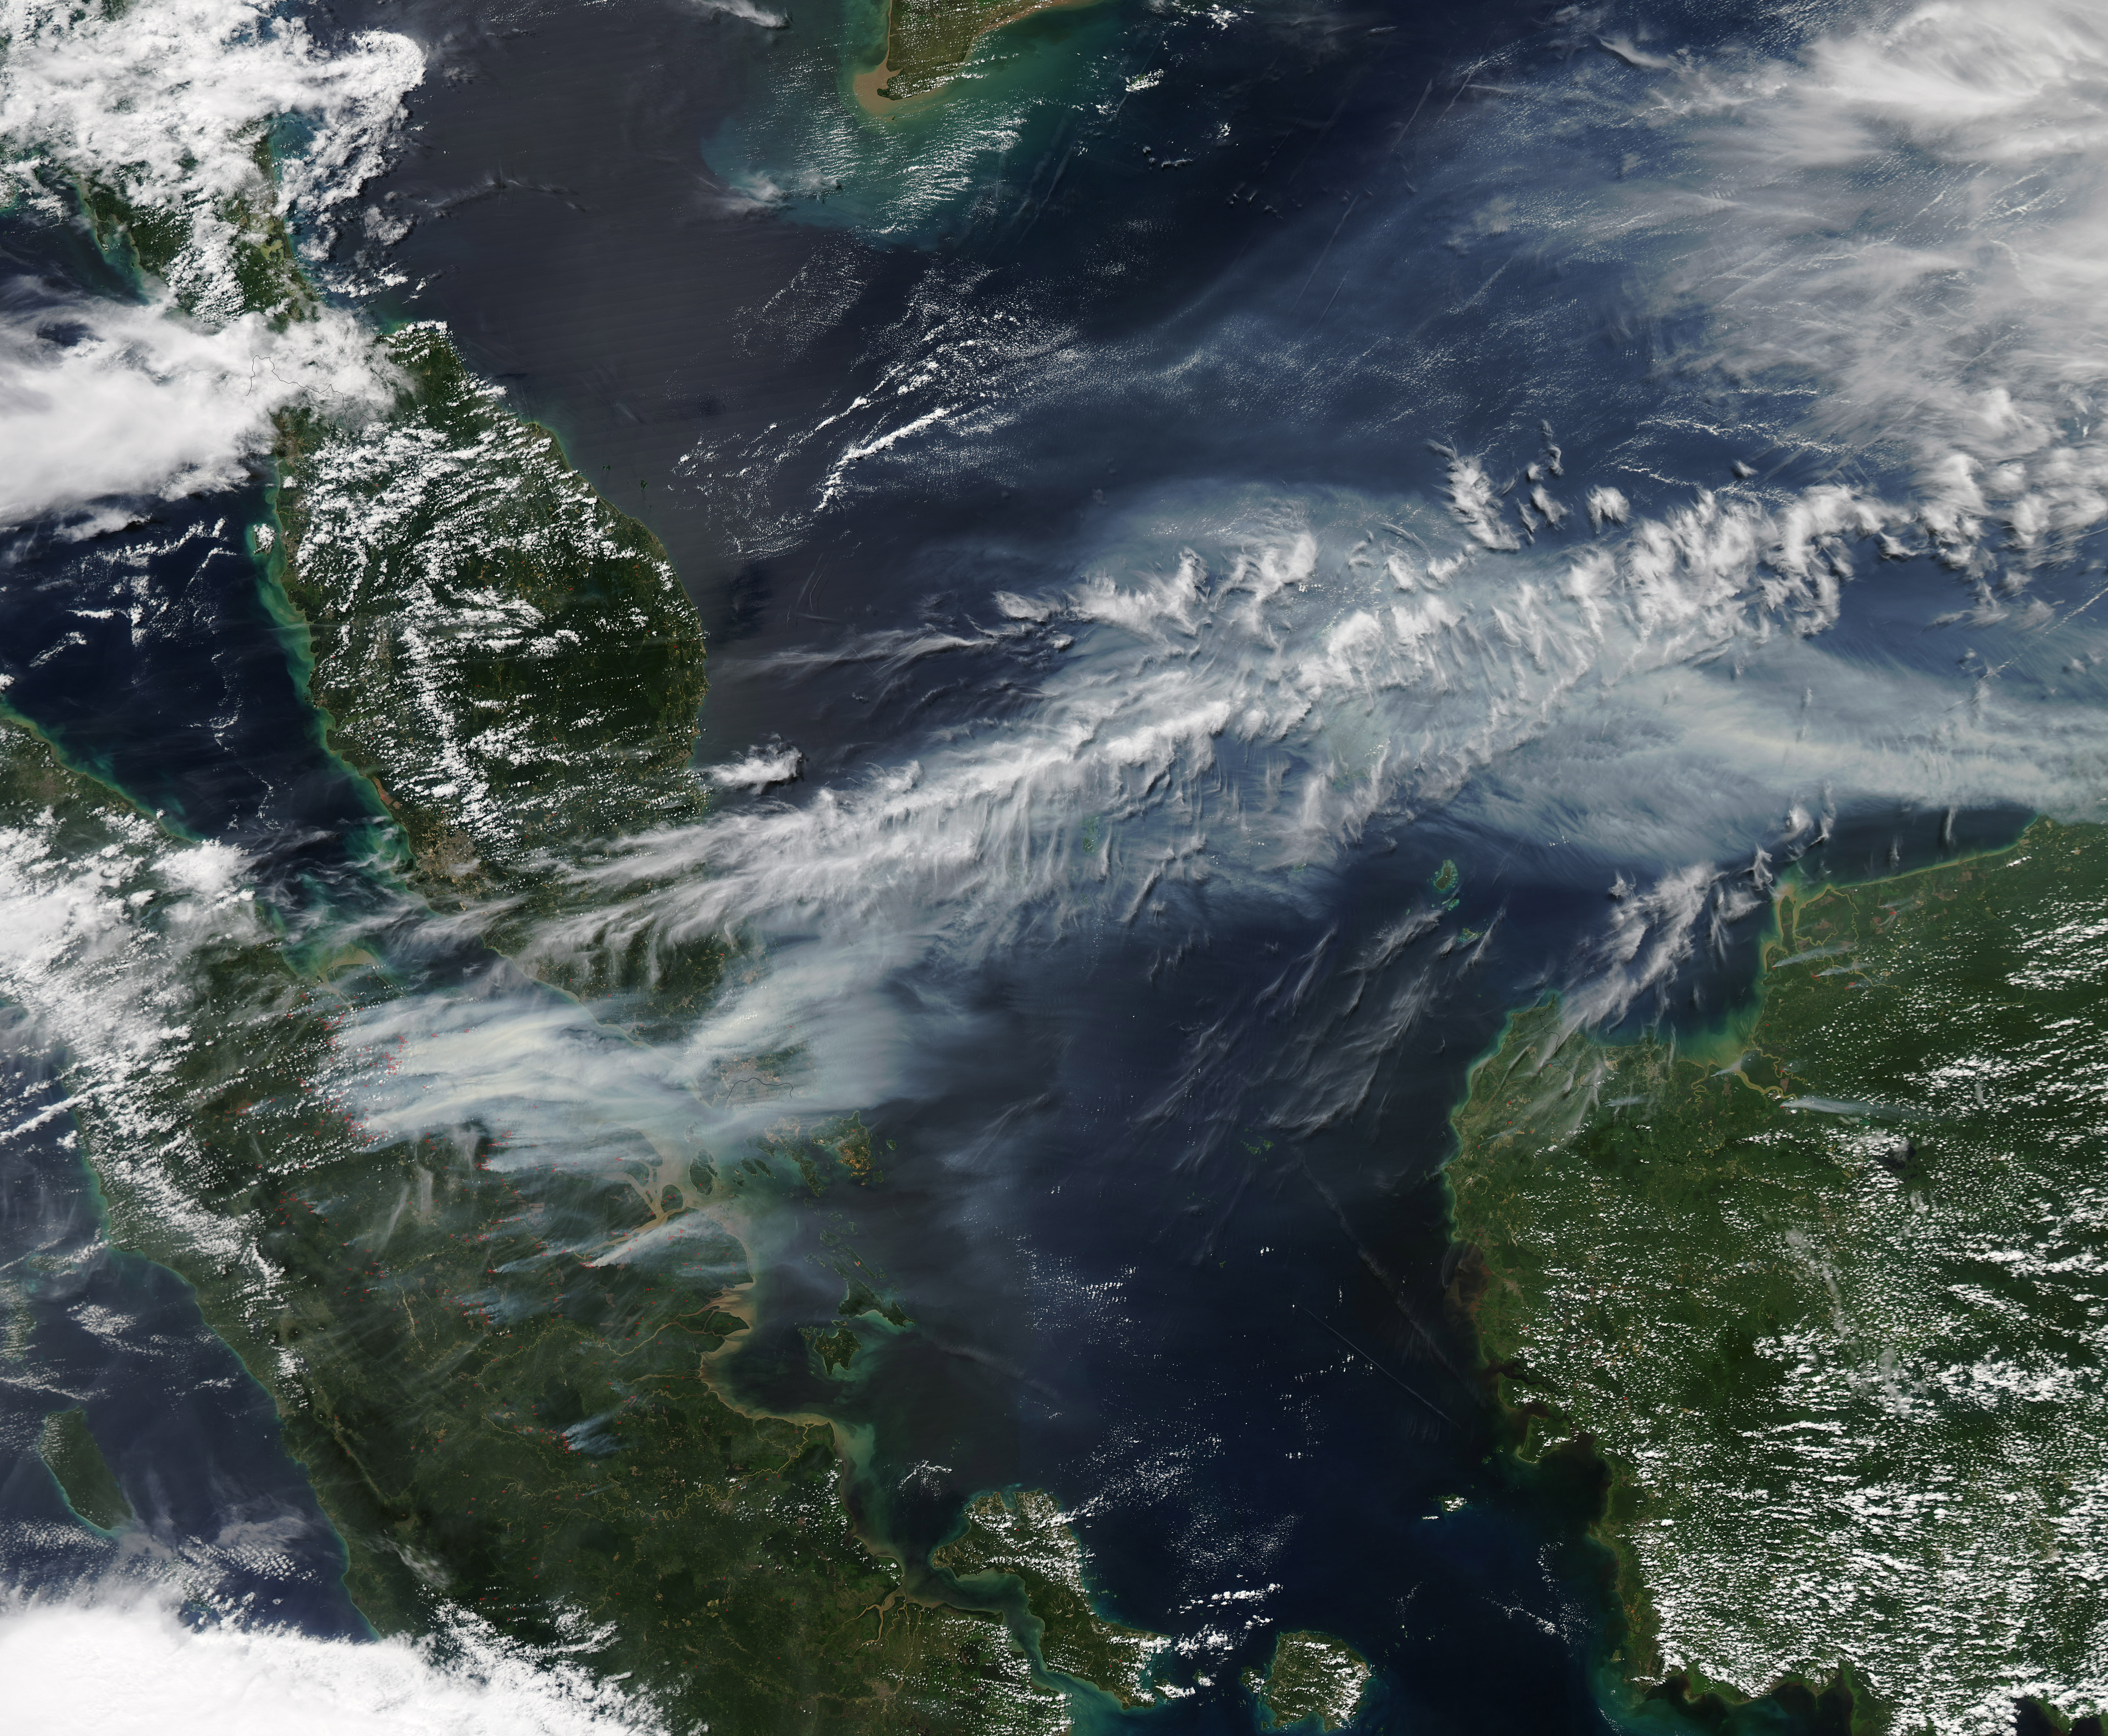

Smoke Engulfs Singapore [high res]

On June 19, 2013, NASA’s Aqua satellite captured a striking image of smoke billowing from illegal wildfires on the Indonesian island of Sumatra. The smoke blew east toward southern Malaysia and Singapore, and news media reported that thick clouds of haze had descended on Singapore, pushing pollution levels to record levels. Singapore’s primary measure of pollution, the Pollutant Standards Index (PSI)—a uniform measure of key pollutants similar to the Air Quality Index (AQI) used by the U.S. Environmental Protection Agency—spiked to 371 on the afternoon of June 20, 2013, the highest level ever recorded. The previous record occurred in 1997, when the index hit 226. Health experts consider any level above 300 to be “hazardous” to human health. Levels above 200 are considered “very unhealthy.” The image above was captured by the Moderate Resolution Imaging Spectroradiometer (MODIS), an instrument that observes the entire surface of Earth’s every 1 to 2 days. The image was captured during the afternoon at 6:30 UTC (2:30 p.m. local time). Though local laws prohibit it, farmers in Sumatra often burn forests during the dry season to prepare soil for new crops. The BBC reported that Singapore’s Prime Minister Lee Hsien Loong warned that the haze could “easily last for several weeks and quite possibly longer until the dry season ends in Sumatra.” NASA image by Jeff Schmaltz, LANCE/EOSDIS Rapid Response.

Credit: NASA Earth Observatory Instrument: Aqua - MODIS